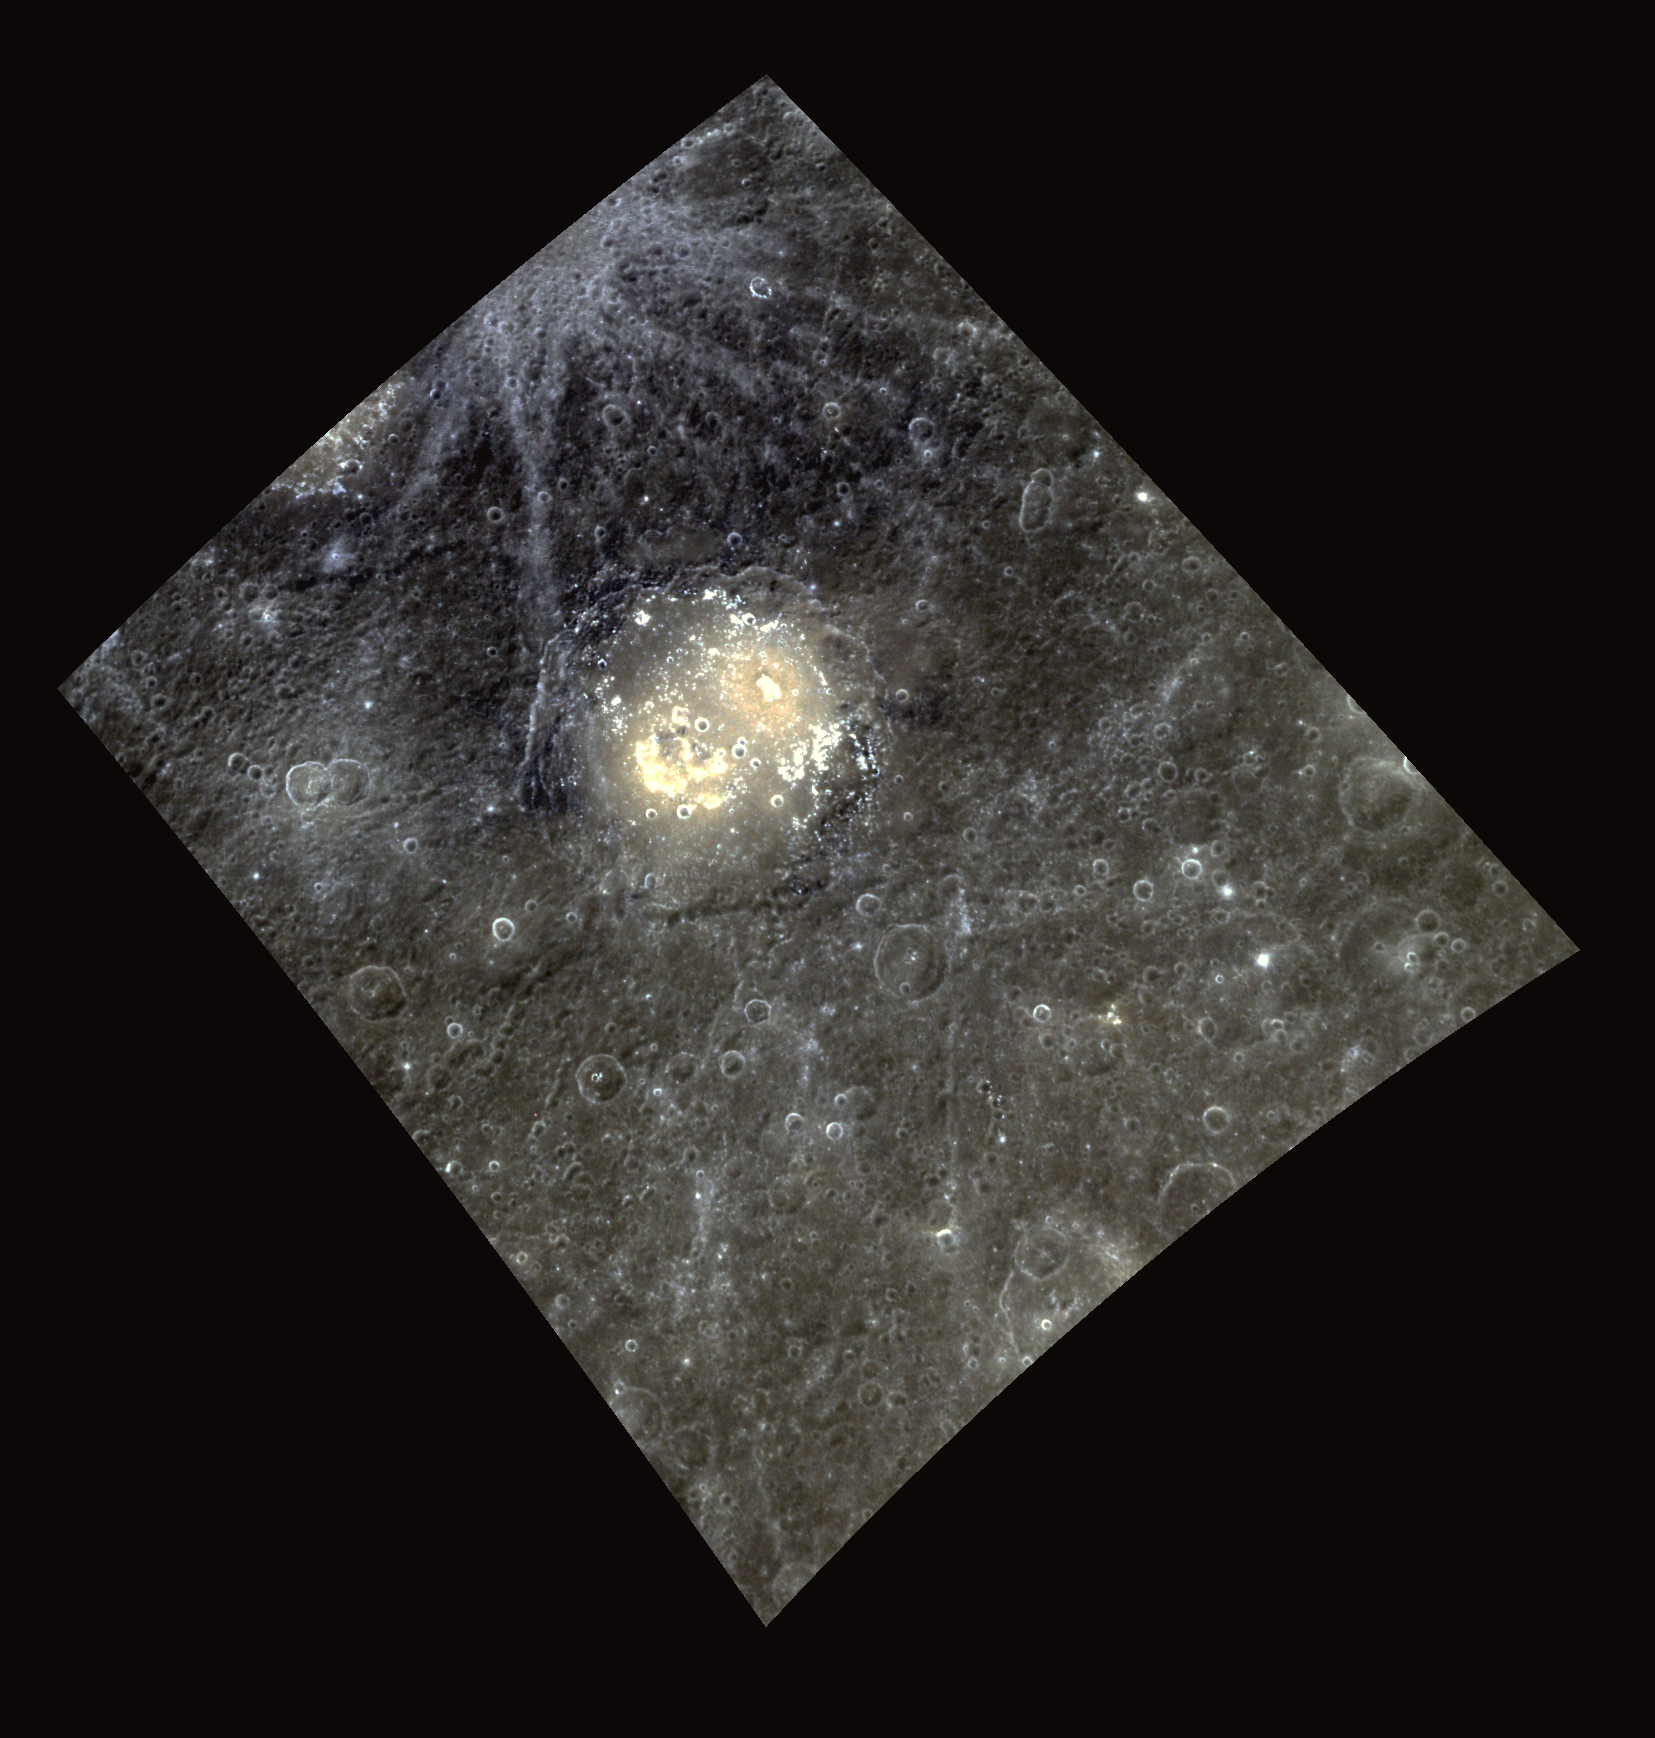

Death of the (Colorful) Poet

This image gives us a glimpse of Lermontov crater, first viewed by the Mariner 10 mission. This color version emphasizes the bright rays extending from Bek to the northwest that fall on an area of Low Reflectance Material (LRM). Lermontov features bright hollows in its crater floor, alongside pyroclastic vents and deposits that have a golden-yellow cast in this presentation. Mikhail Lermontov, the esteemed Russian poet for whom this crater was named, was perhaps most famous for his poem “Death of the Poet”, which led to his exile by czar Nicholas I.

This image was acquired as a high-resolution targeted color observation. Targeted color observations are images of a small area on Mercury’s surface at resolutions higher than the 1-kilometer/pixel 8-color base map. During MESSENGER’s one-year primary mission, hundreds of targeted color observations were obtained. During MESSENGER’s extended mission, high-resolution targeted color observations are more rare, as the 3-color base map is covering Mercury’s northern hemisphere with the highest-resolution color images that are possible.

Date acquired: April 12, 2011
Image Mission Elapsed Time (MET): 211111707, 211111727, 211111711
Image ID: 122544, 122549, 122545
Instrument: Wide Angle Camera (WAC) of the Mercury Dual Imaging System (MDIS)
WAC filters: 9, 7, 6 (996, 748, 433 nanometers) in red, green, and blue
Center Latitude: 21.32°
Center Longitude: 308.8° E
Resolution: 401 meters/pixel
Scale: Lermontov crater has a diameter of 166 km (103 miles).
Incidence Angle: 25.8°
Emission Angle: 29.9°
Phase Angle: 55.8°

The MESSENGER spacecraft is the first ever to orbit the planet Mercury, and the spacecraft’s seven scientific instruments and radio science investigation are unraveling the history and evolution of the Solar System’s innermost planet. Visit the Why Mercury? section of this website to learn more about the key science questions that the MESSENGER mission is addressing. During the one-year primary mission, MDIS acquired 88,746 images and extensive other data sets. MESSENGER is now in a year-long extended mission, during which plans call for the acquisition of more than 80,000 additional images to support MESSENGER’s science goals.

These images are from MESSENGER, a NASA Discovery mission to conduct the first orbital study of the innermost planet, Mercury. For information regarding the use of images, see the MESSENGER image use policy.

Credit: NASA/Johns Hopkins University Applied Physics Laboratory/Carnegie Institution of Washington